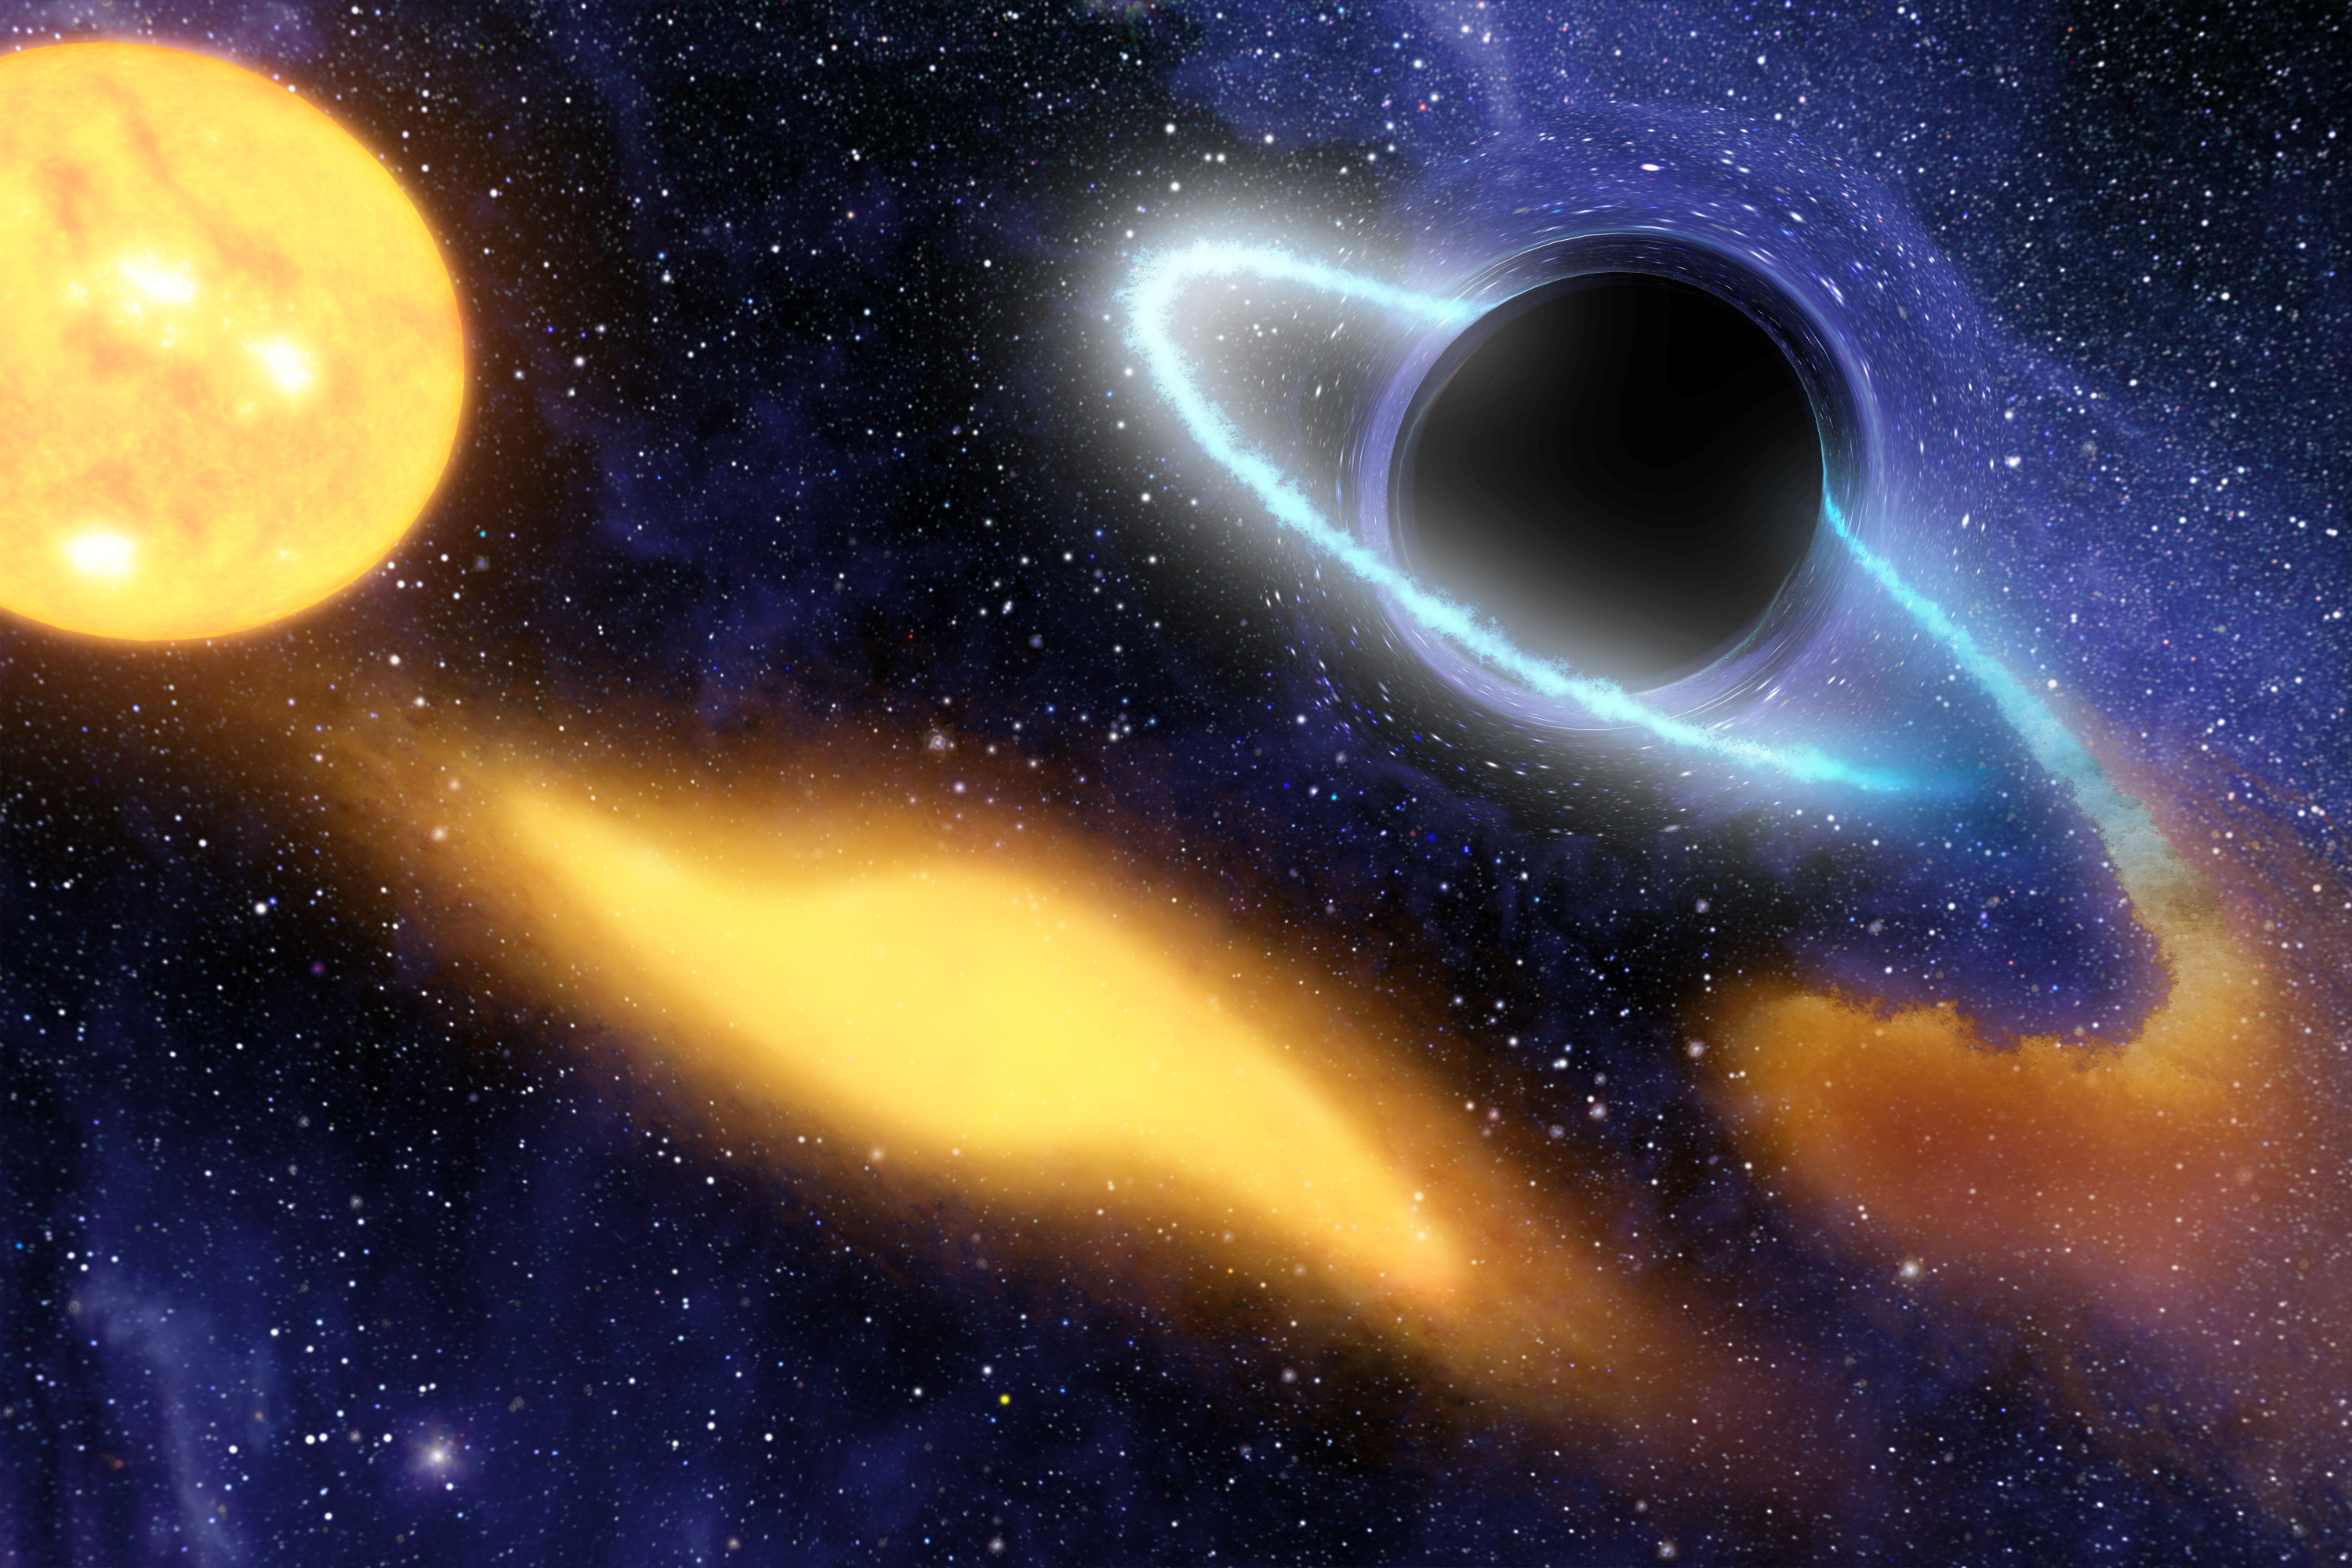

Black Hole Grabs Starry Snack (Artist Concept)

Poster Version

This artist’s concept shows a supermassive black hole at the center of a remote galaxy digesting the remnants of a star. NASA’s Galaxy Evolution Explorer had a “ringside” seat for this feeding frenzy, using its ultraviolet eyes to study the process from beginning to end.

The artist’s concept chronicles the star being ripped apart and swallowed by the cosmic beast over time. First, the intact sun-like star (left) ventures too close to the black hole, and its own self-gravity is overwhelmed by the black hole’s gravity. The star then stretches apart (middle yellow blob) and eventually breaks into stellar crumbs, some of which swirl into the black hole (cloudy ring at right). This doomed material heats up and radiates light, including ultraviolet light, before disappearing forever into the black hole. The Galaxy Evolution Explorer was able to watch this process unfold by observing changes in ultraviolet light.

The area around the black hole appears warped because the gravity of the black hole acts like a lens, twisting and distorting light.

Credit: NASA/JPL-Caltech